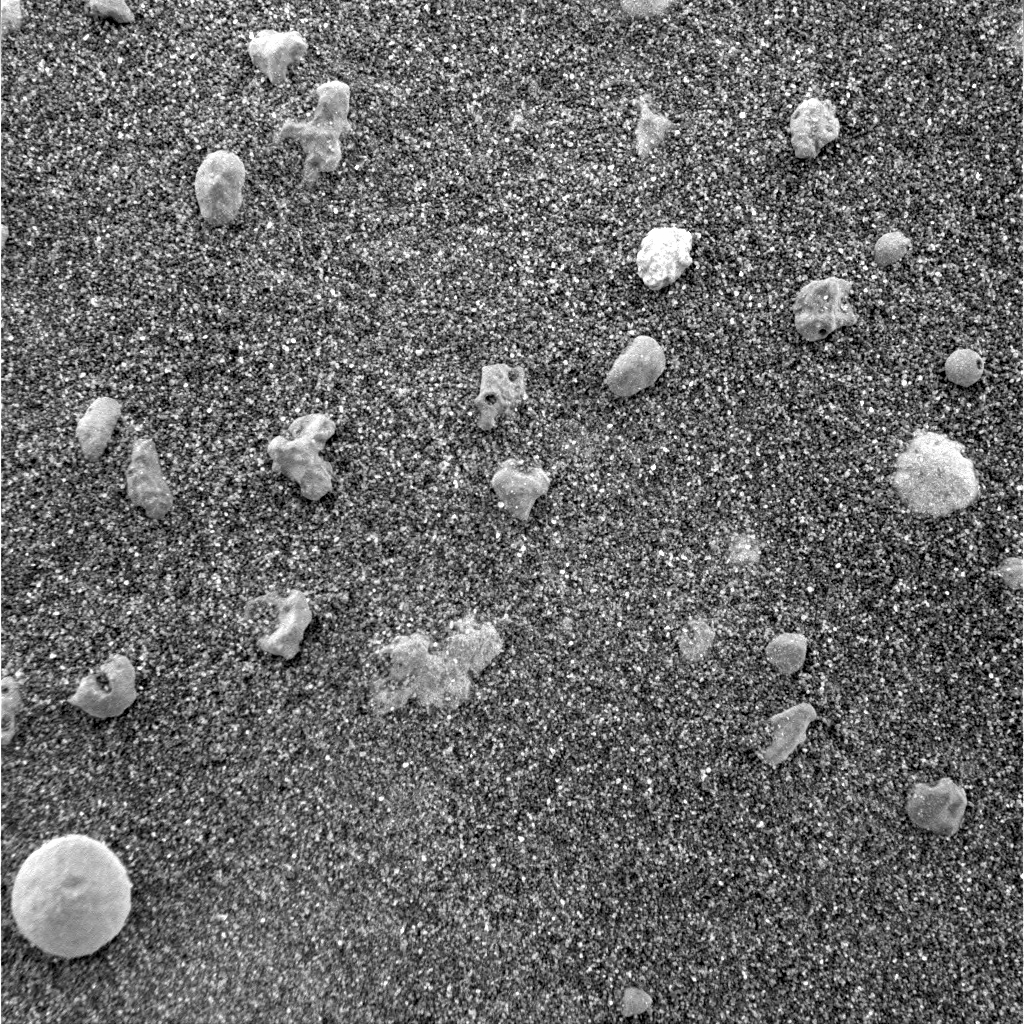

Mars Under the Microscope

This magnified look at the martian soil near the Mars Exploration Rover Opportunity’s landing site, Meridiani Planum, shows coarse grains sprinkled over a fine layer of sand. The image was captured by the rover’s microscopic imager on the 10th day, or sol, of its mission. Scientists are intrigued by the spherical rocks, which can be formed by a variety of geologic processes, including cooling of molten lava droplets and accretion of concentric layers of material around a particle or “seed.”

The examined patch of soil is 3 centimeters (1.2 inches) across. The circular grain in the lower left corner is approximately 3 millimeters (.12 inches) across, or about the size of a sunflower seed.

Credit: NASA/JPL/US Geological Survey